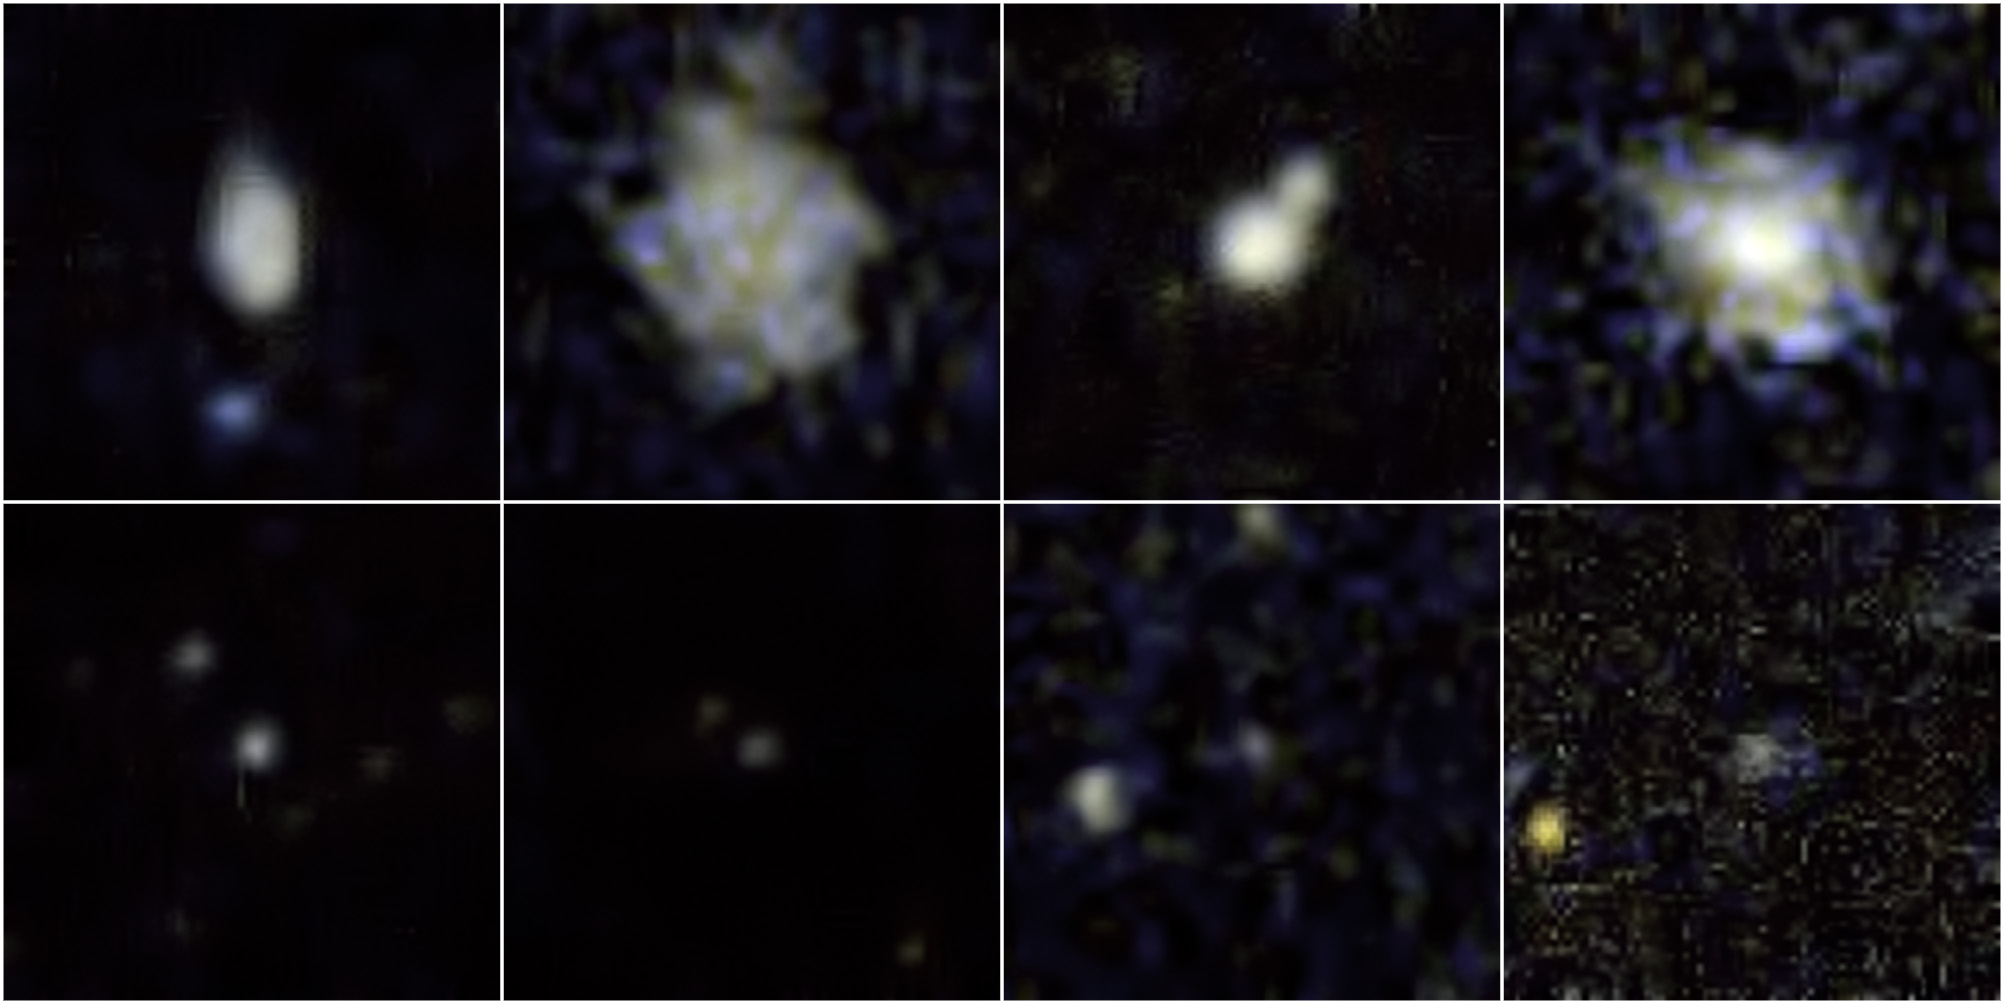

Little Galaxies Pack a Big Punch

NASA’s Galaxy Evolution Explorer is helping to solve a mystery — why do the littlest of galaxies produce the biggest of star explosions, or supernovae?

These postage-stamp images were taken by the ultraviolet-sensing telescope — the top row shows four galaxies that each produced a typical supernova, while the bottom row shows four galaxies that each produced an ultra-bright supernova. All of the galaxies are located at the very center of the images. The top-row galaxies are roughly the size of our Milky Way galaxy.

It turns out that the tiny galaxies are producing supernovae that outshine all the stars in the galaxies in the top row. How can this be? Evidence from the Galaxy Evolution Explorer is helping provide an answer. It may be that, because the smaller galaxies contain few heavy atoms than the larger galaxies, their massive stars don’t shed as much material and therefore remain plump. The plumper a star is when it explodes, the larger the blast.

The California Institute of Technology in Pasadena leads the Galaxy Evolution Explorer mission and is responsible for science operations and data analysis. NASA’s Jet Propulsion Laboratory, also in Pasadena, manages the mission and built the science instrument. The mission was developed under NASA’s Explorers Program managed by the Goddard Space Flight Center, Greenbelt, Md. Researchers sponsored by Yonsei University in South Korea and the Centre National d’Etudes Spatiales (CNES) in France collaborated on this mission.

Credit: NASA/JPL-Caltech